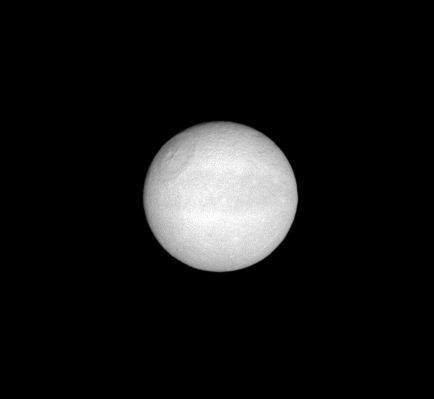

Leading Hemisphere

The Cassini spacecraft presents a clear view of Tethys’ equatorial band of dark terrain, along with the crater Odysseus.

This view looks toward the leading hemisphere of Tethys (1,062 kilometers, or 660 miles across). North is toward the top of the image.

The image was taken in visible light with the Cassini spacecraft narrow-angle camera on June 4, 2008. The view was obtained at a distance of approximately 1.2 million kilometers (720,000 miles) from Tethys and at a Sun-Tethys-spacecraft, or phase, angle of 4 degrees. Image scale is 7 kilometers (4 miles) per pixel.

The Cassini-Huygens mission is a cooperative project of NASA, the European Space Agency and the Italian Space Agency. The Jet Propulsion Laboratory, a division of the California Institute of Technology in Pasadena, manages the mission for NASA’s Science Mission Directorate, Washington, D.C. The Cassini orbiter and its two onboard cameras were designed, developed and assembled at JPL. The imaging operations center is based at the Space Science Institute in Boulder, Colo.

Credit: NASA/JPL/Space Science Institute